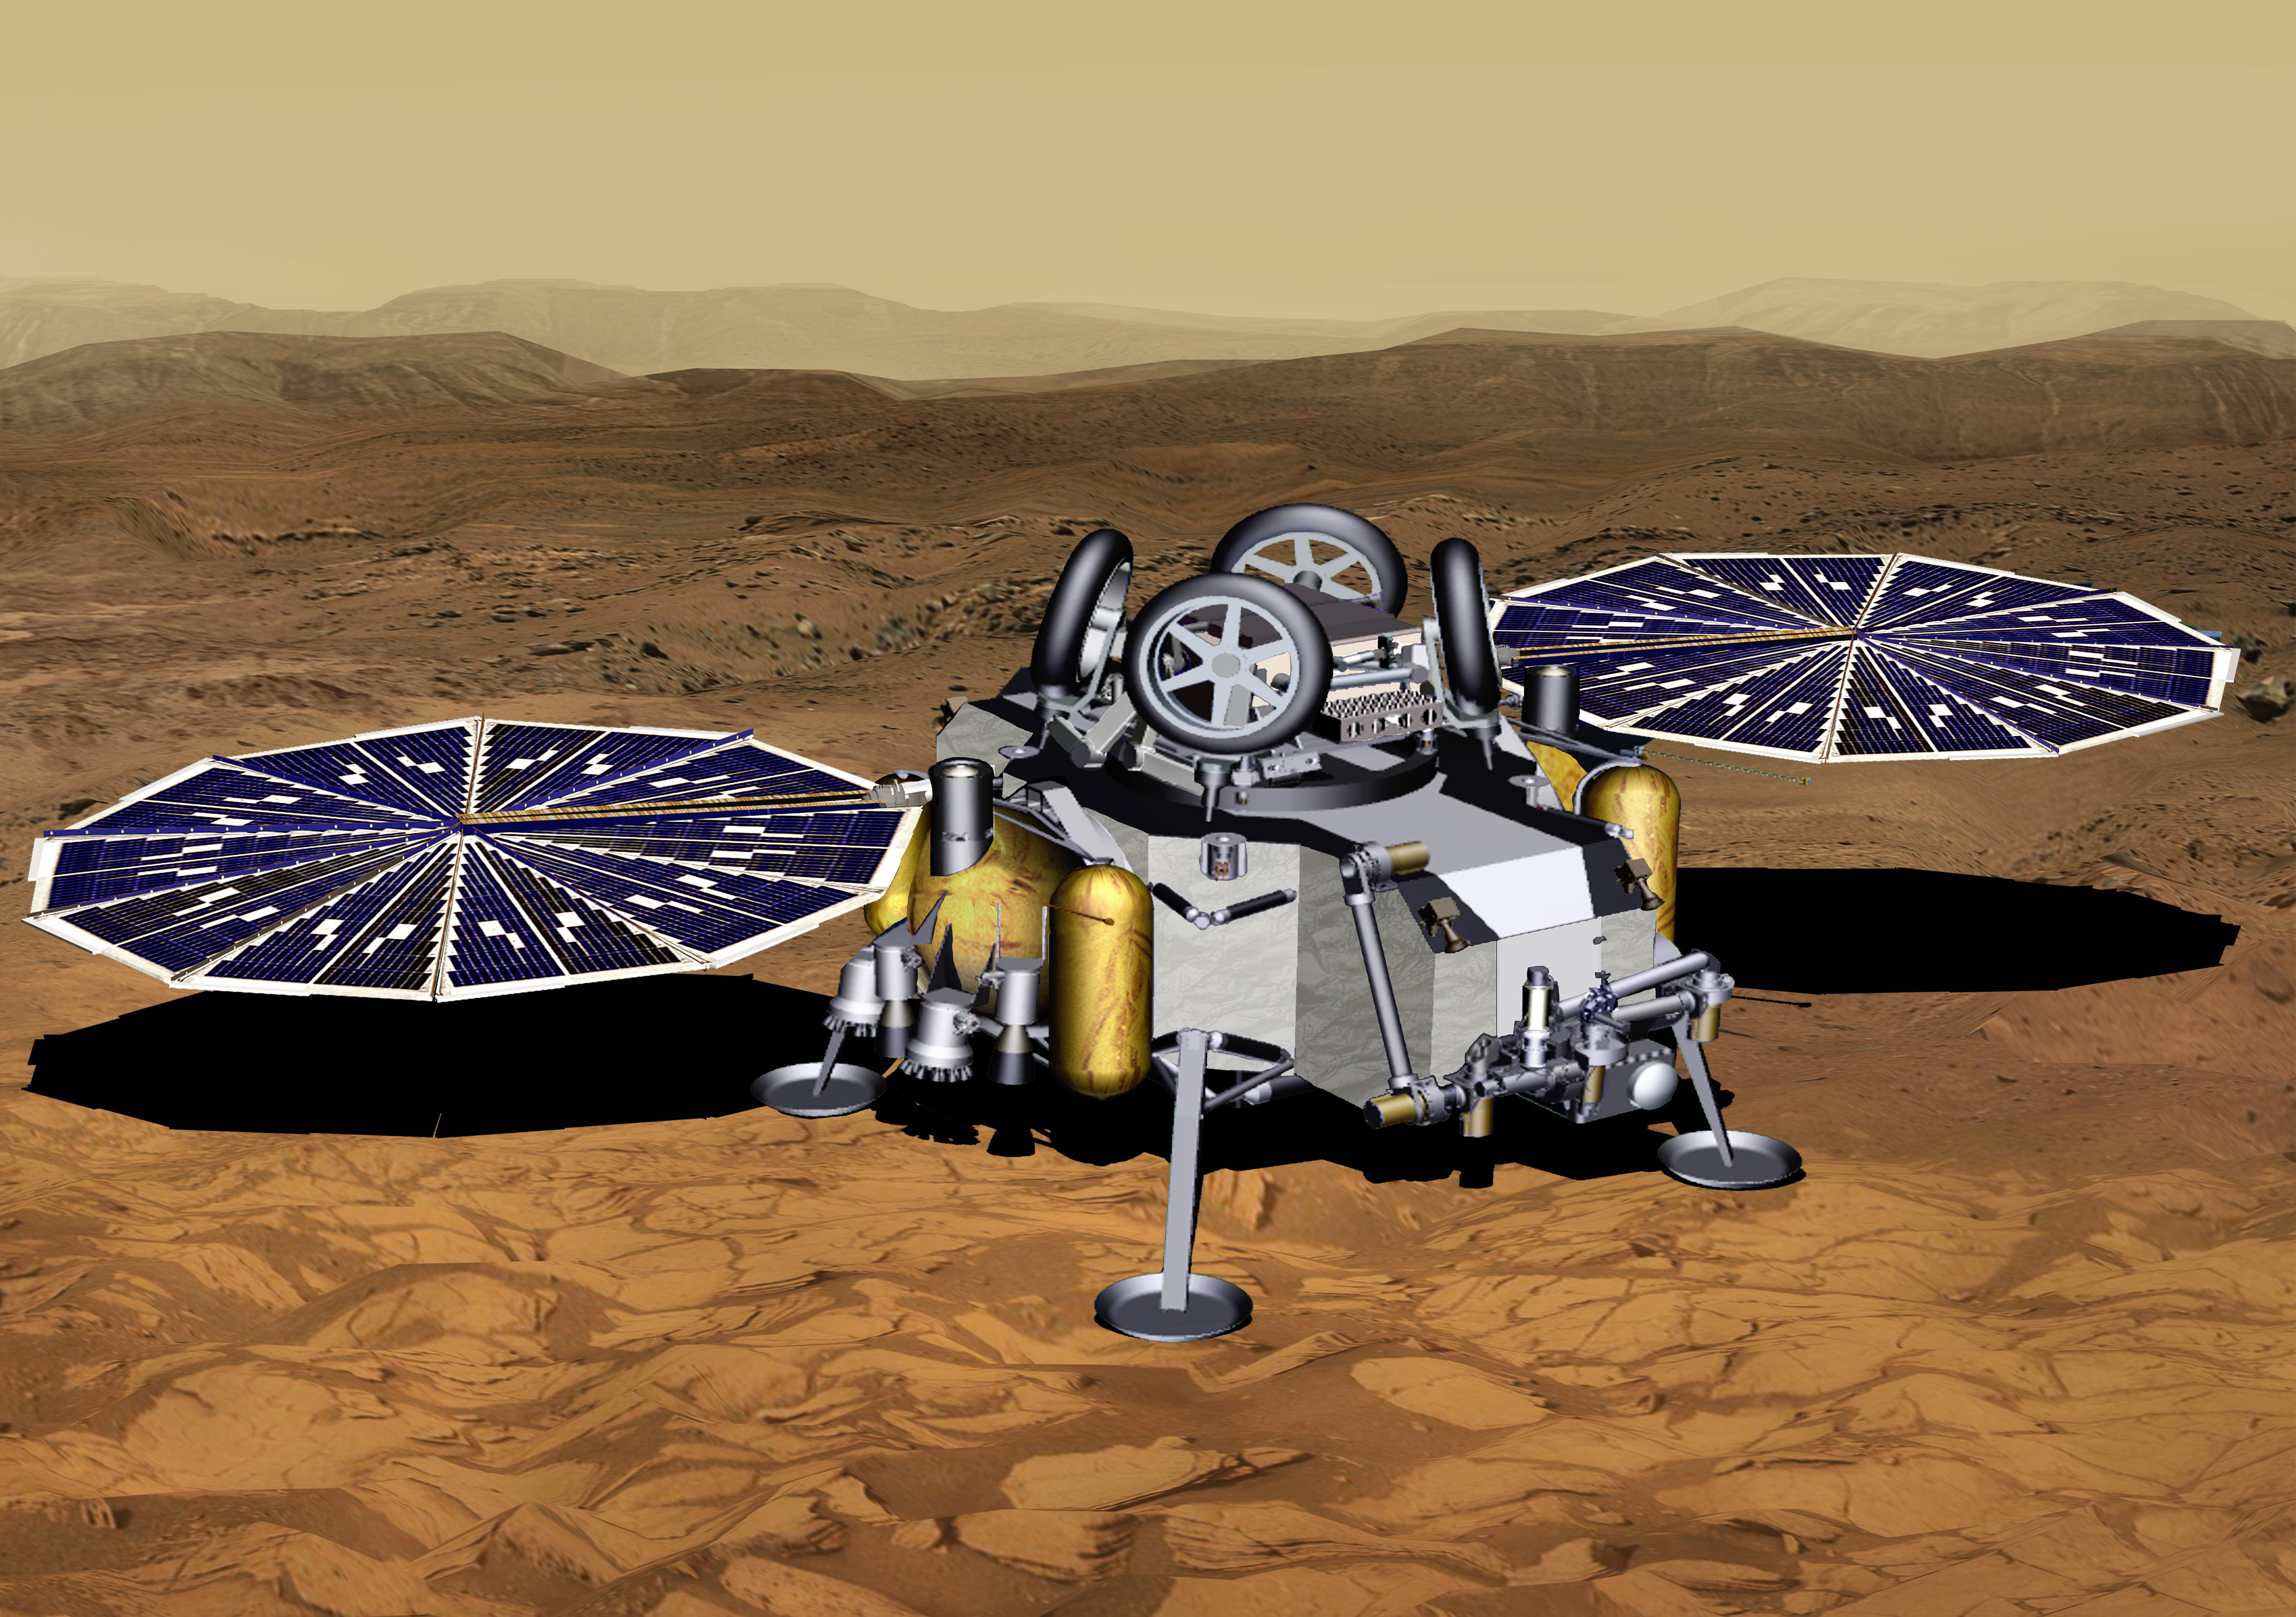

Mars Sample Return Lander With Solar Panels Deployed (Artist’s Concept)

This illustration of a Mars sample return mission’s lander concept shows a spacecraft after touchdown on the Red Planet. With its solar planels fully deployed, the spacecraft is ready to begin surface operations.

NASA and the European Space Agency are solidifying concepts for a Mars sample return mission after NASA’s Mars 2020 rover collects rock and soil samples and stores them in sealed tubes on the planet’s surface for potential future return to Earth.

NASA will deliver a Mars lander in the vicinity of Jezero Crater, where Mars 2020 will have collected and cached samples. The lander will carry a NASA rocket (the Mars Ascent Vehicle) along with ESA’s Sample Fetch Rover that is roughly the size of NASA’s Opportunity Mars rover. The fetch rover will gather the cached samples and carry them back to the lander for transfer to the ascent vehicle; additional samples could also be delivered directly by Mars 2020. The ascent vehicle will then launch from the surface and deploy a special container holding the samples into Mars orbit.

ESA will put a spacecraft in orbit around Mars before the ascent vehicle launches. This spacecraft will rendezvous with and capture the orbiting samples before returning them to Earth. NASA will provide the payload module for the orbiter.

Credit: NASA/JPL-Caltech